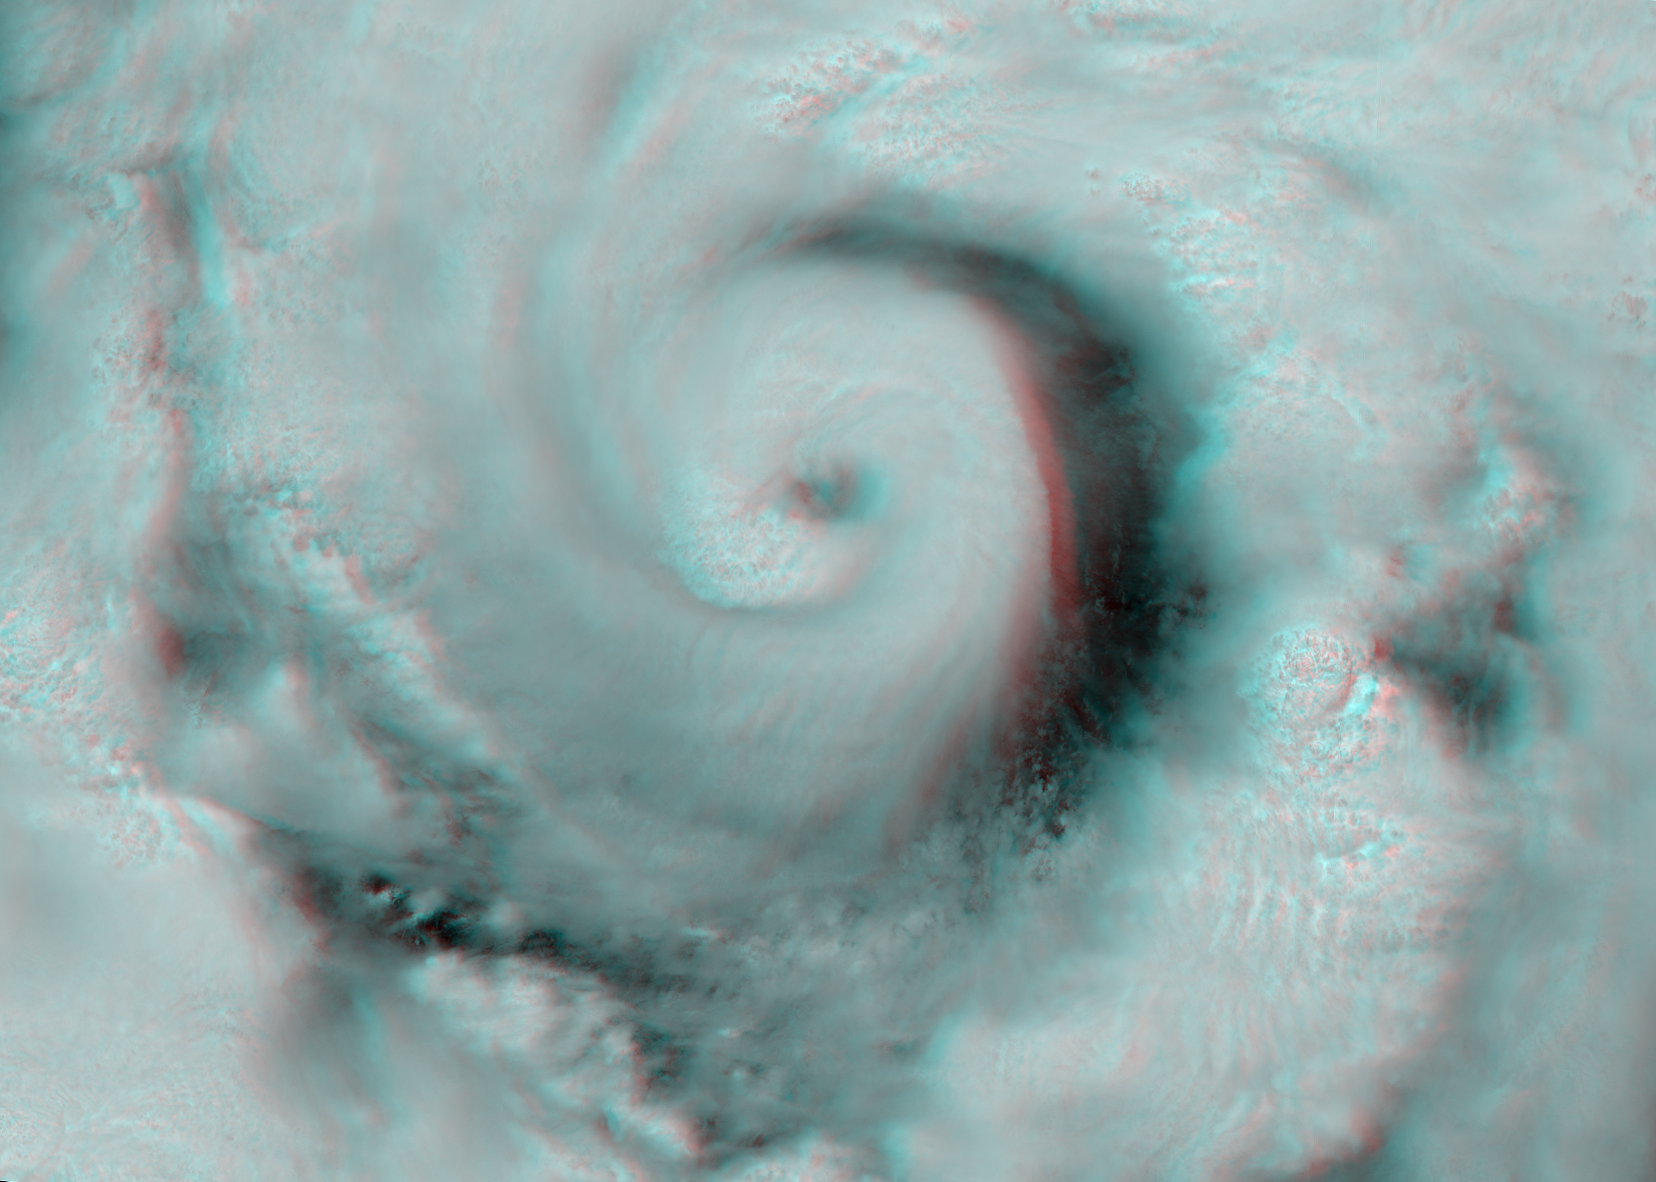

Hurricane Alex Disrupts Gulf Cleanup

Figure 1

This view of Hurricane Alex in the western Gulf of Mexico was acquired by the Multi-angle Imaging SpectroRadiometer (MISR) instrument aboard NASA’s Terra satellite just after noon Central Daylight Time on June 30, 2010. Around this time NOAA’s National Hurricane Center reported Alex to be a strengthening Category 1 hurricane with maximum sustained winds of 135 kilometers per hour (84 miles per hour). By 6 p.m. Central time, Alex had been upgraded to Category 2, with maximum sustained winds of 155 kilometers per hour (nearly 100 miles per hour). The storm made landfall in northeastern Mexico, just south of the Texas border, about three hours later. High winds and rough seas further north in the Gulf halted cleanup efforts associated with the Deepwater Horizon oil spill.

The two panels in Figure 1 shows a nadir (vertical-viewing) camera image of the hurricane on the left, and a map of cloud-top heights on the right. The heights are derived using automated stereo processing of the imagery from cameras pointed at different view angles. North is at the top. Each panel covers an area about 376 kilometers (234 miles) wide by 986 kilometers (613 miles) long. The height contrast between the clouds in the lower part of the atmosphere and the high clouds surrounding the hurricane’s eye is dramatically seen in Figure 2, which is a stereo anaglyph of a portion of the scene, created from MISR’s nadir and 26-degree forward-viewing cameras, and displayed at four times finer spatial resolution than Figure 1. In this image, north is at the left. Viewing with red/blue glasses (red filter over left eye) is required to obtain the 3-D effect. The dimensions of this image are 455 by 325 kilometers (283 by 202 miles).

MISR was built and is managed by NASA’s Jet Propulsion Laboratory, Pasadena, Calif., for NASA’s Science Mission Directorate, Washington, D.C. The Terra spacecraft is managed by NASA’s Goddard Space Flight Center, Greenbelt, Md. The MISR data were obtained from the NASA Langley Research Center Atmospheric Science Data Center in Hampton, Va. JPL is a division of the California Institute of Technology.

Credit: NASA/GSFC/LaRC/JPL, MISR Team